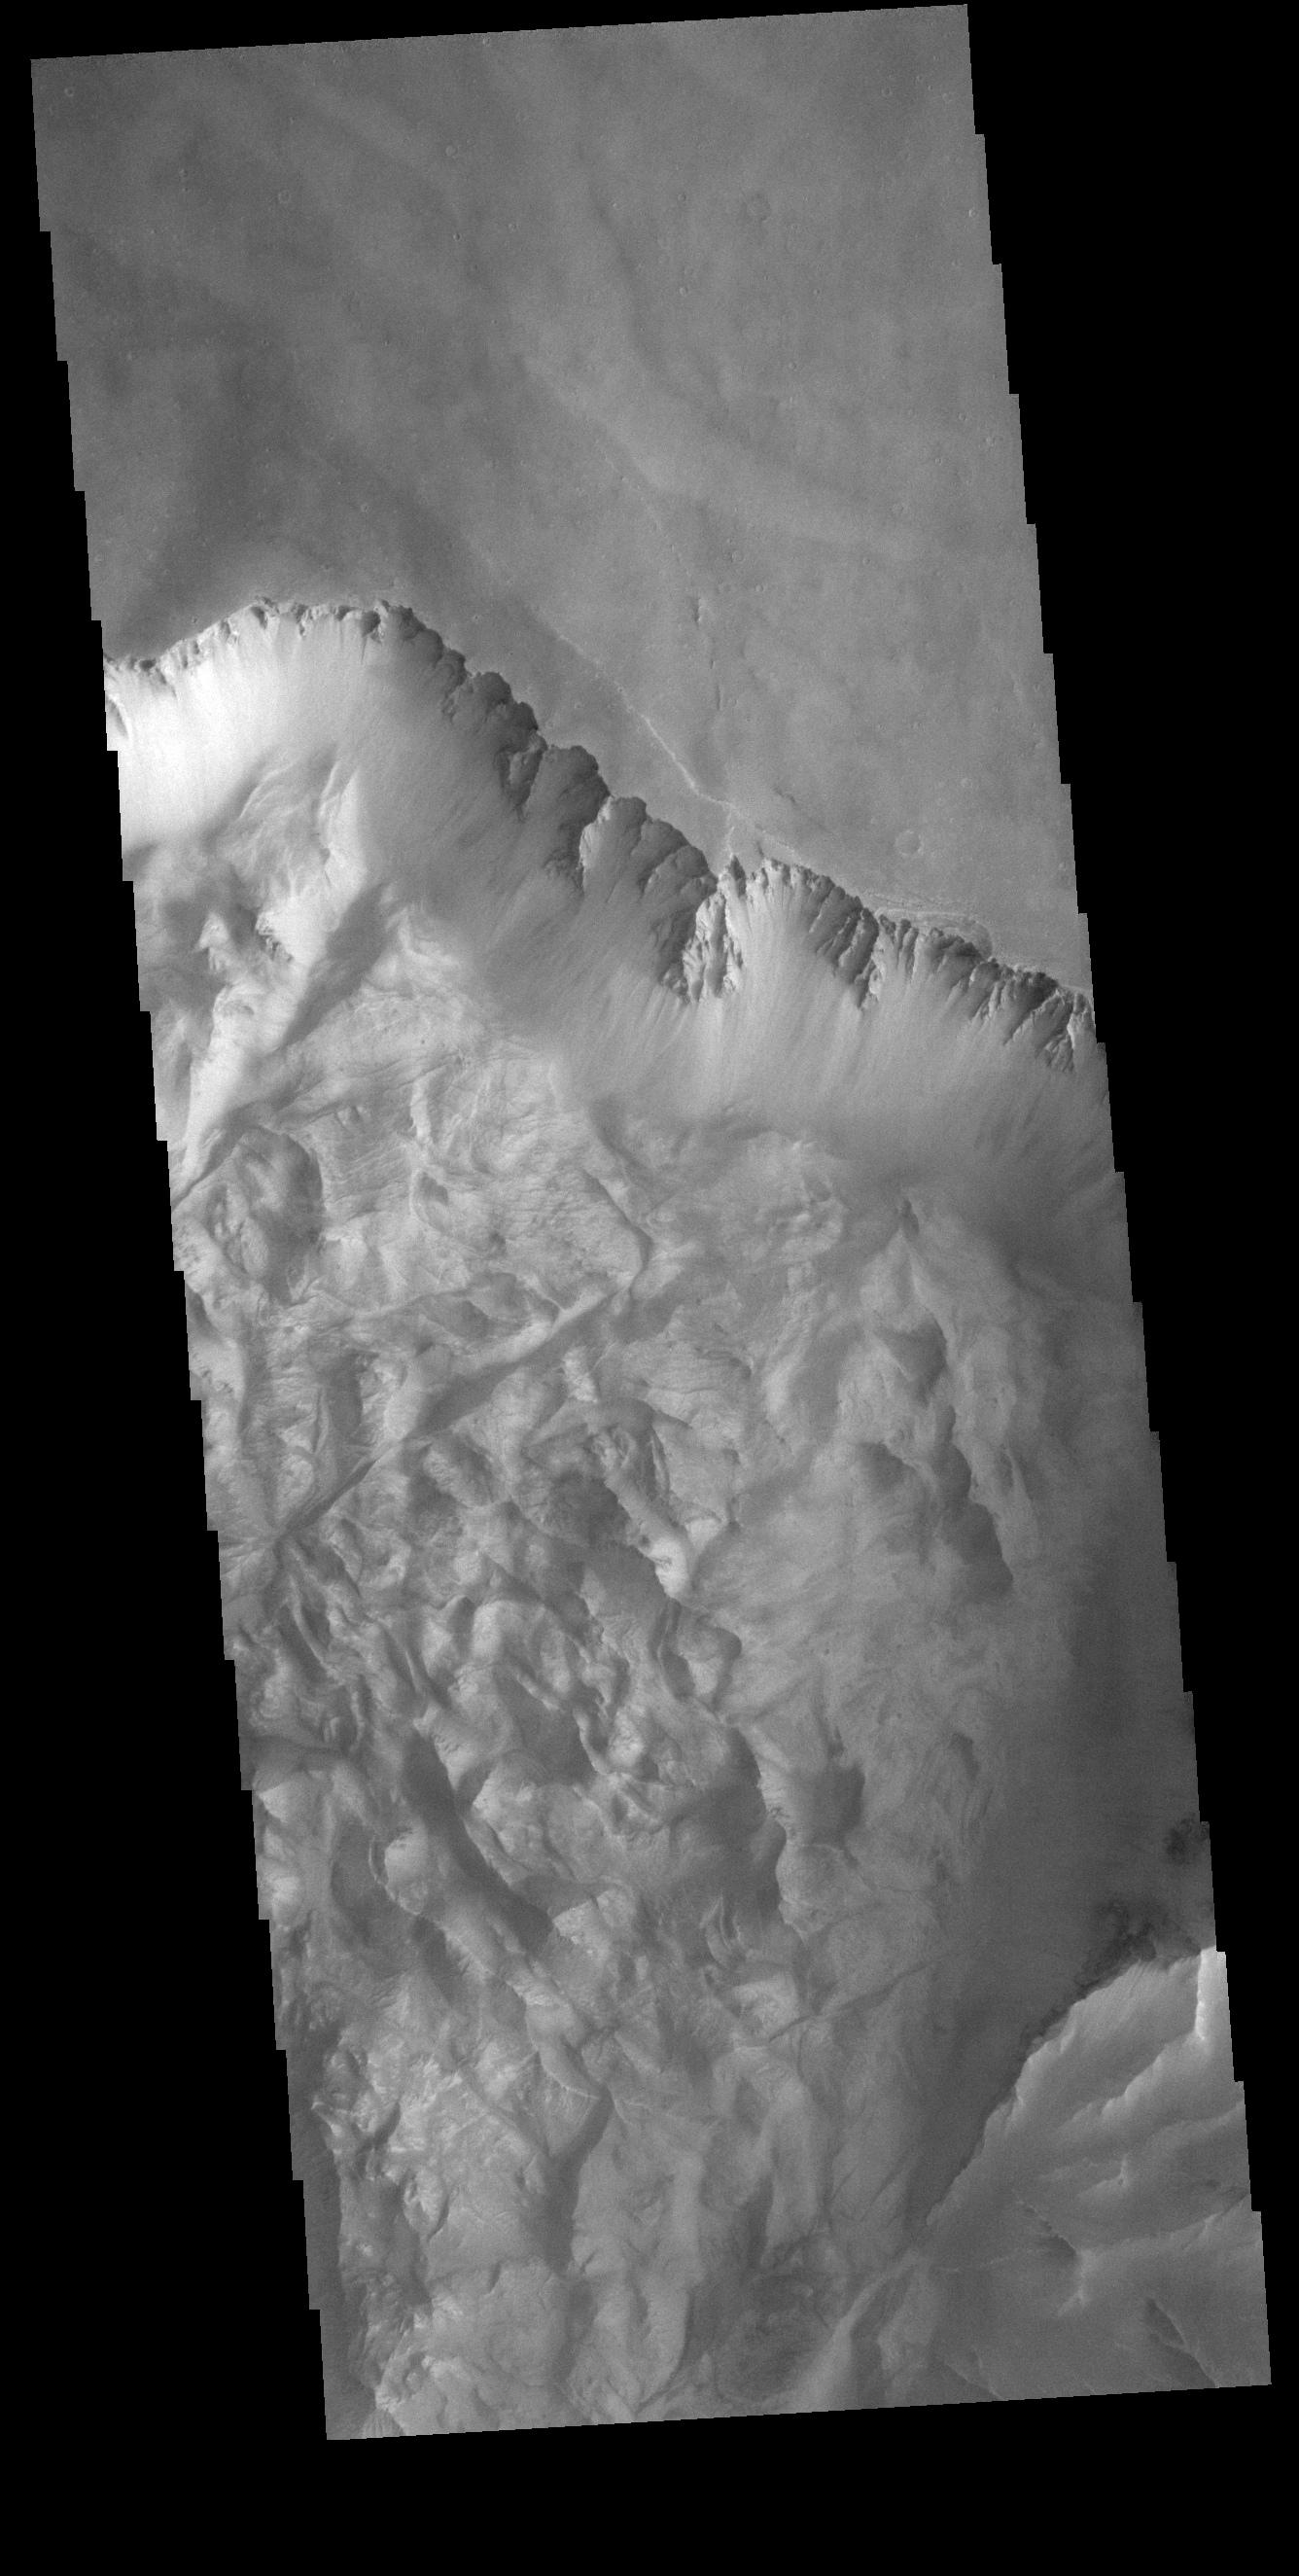

Ophir Labes

Today’s VIS image shows part of the northern cliff face of Melas Chasma and the large landslide deposits at the base of the cliff face. The landslide deposits are called Ophir Labes. The descriptor term labes means landslide.

Credit: NASA/JPL-Caltech/ASU